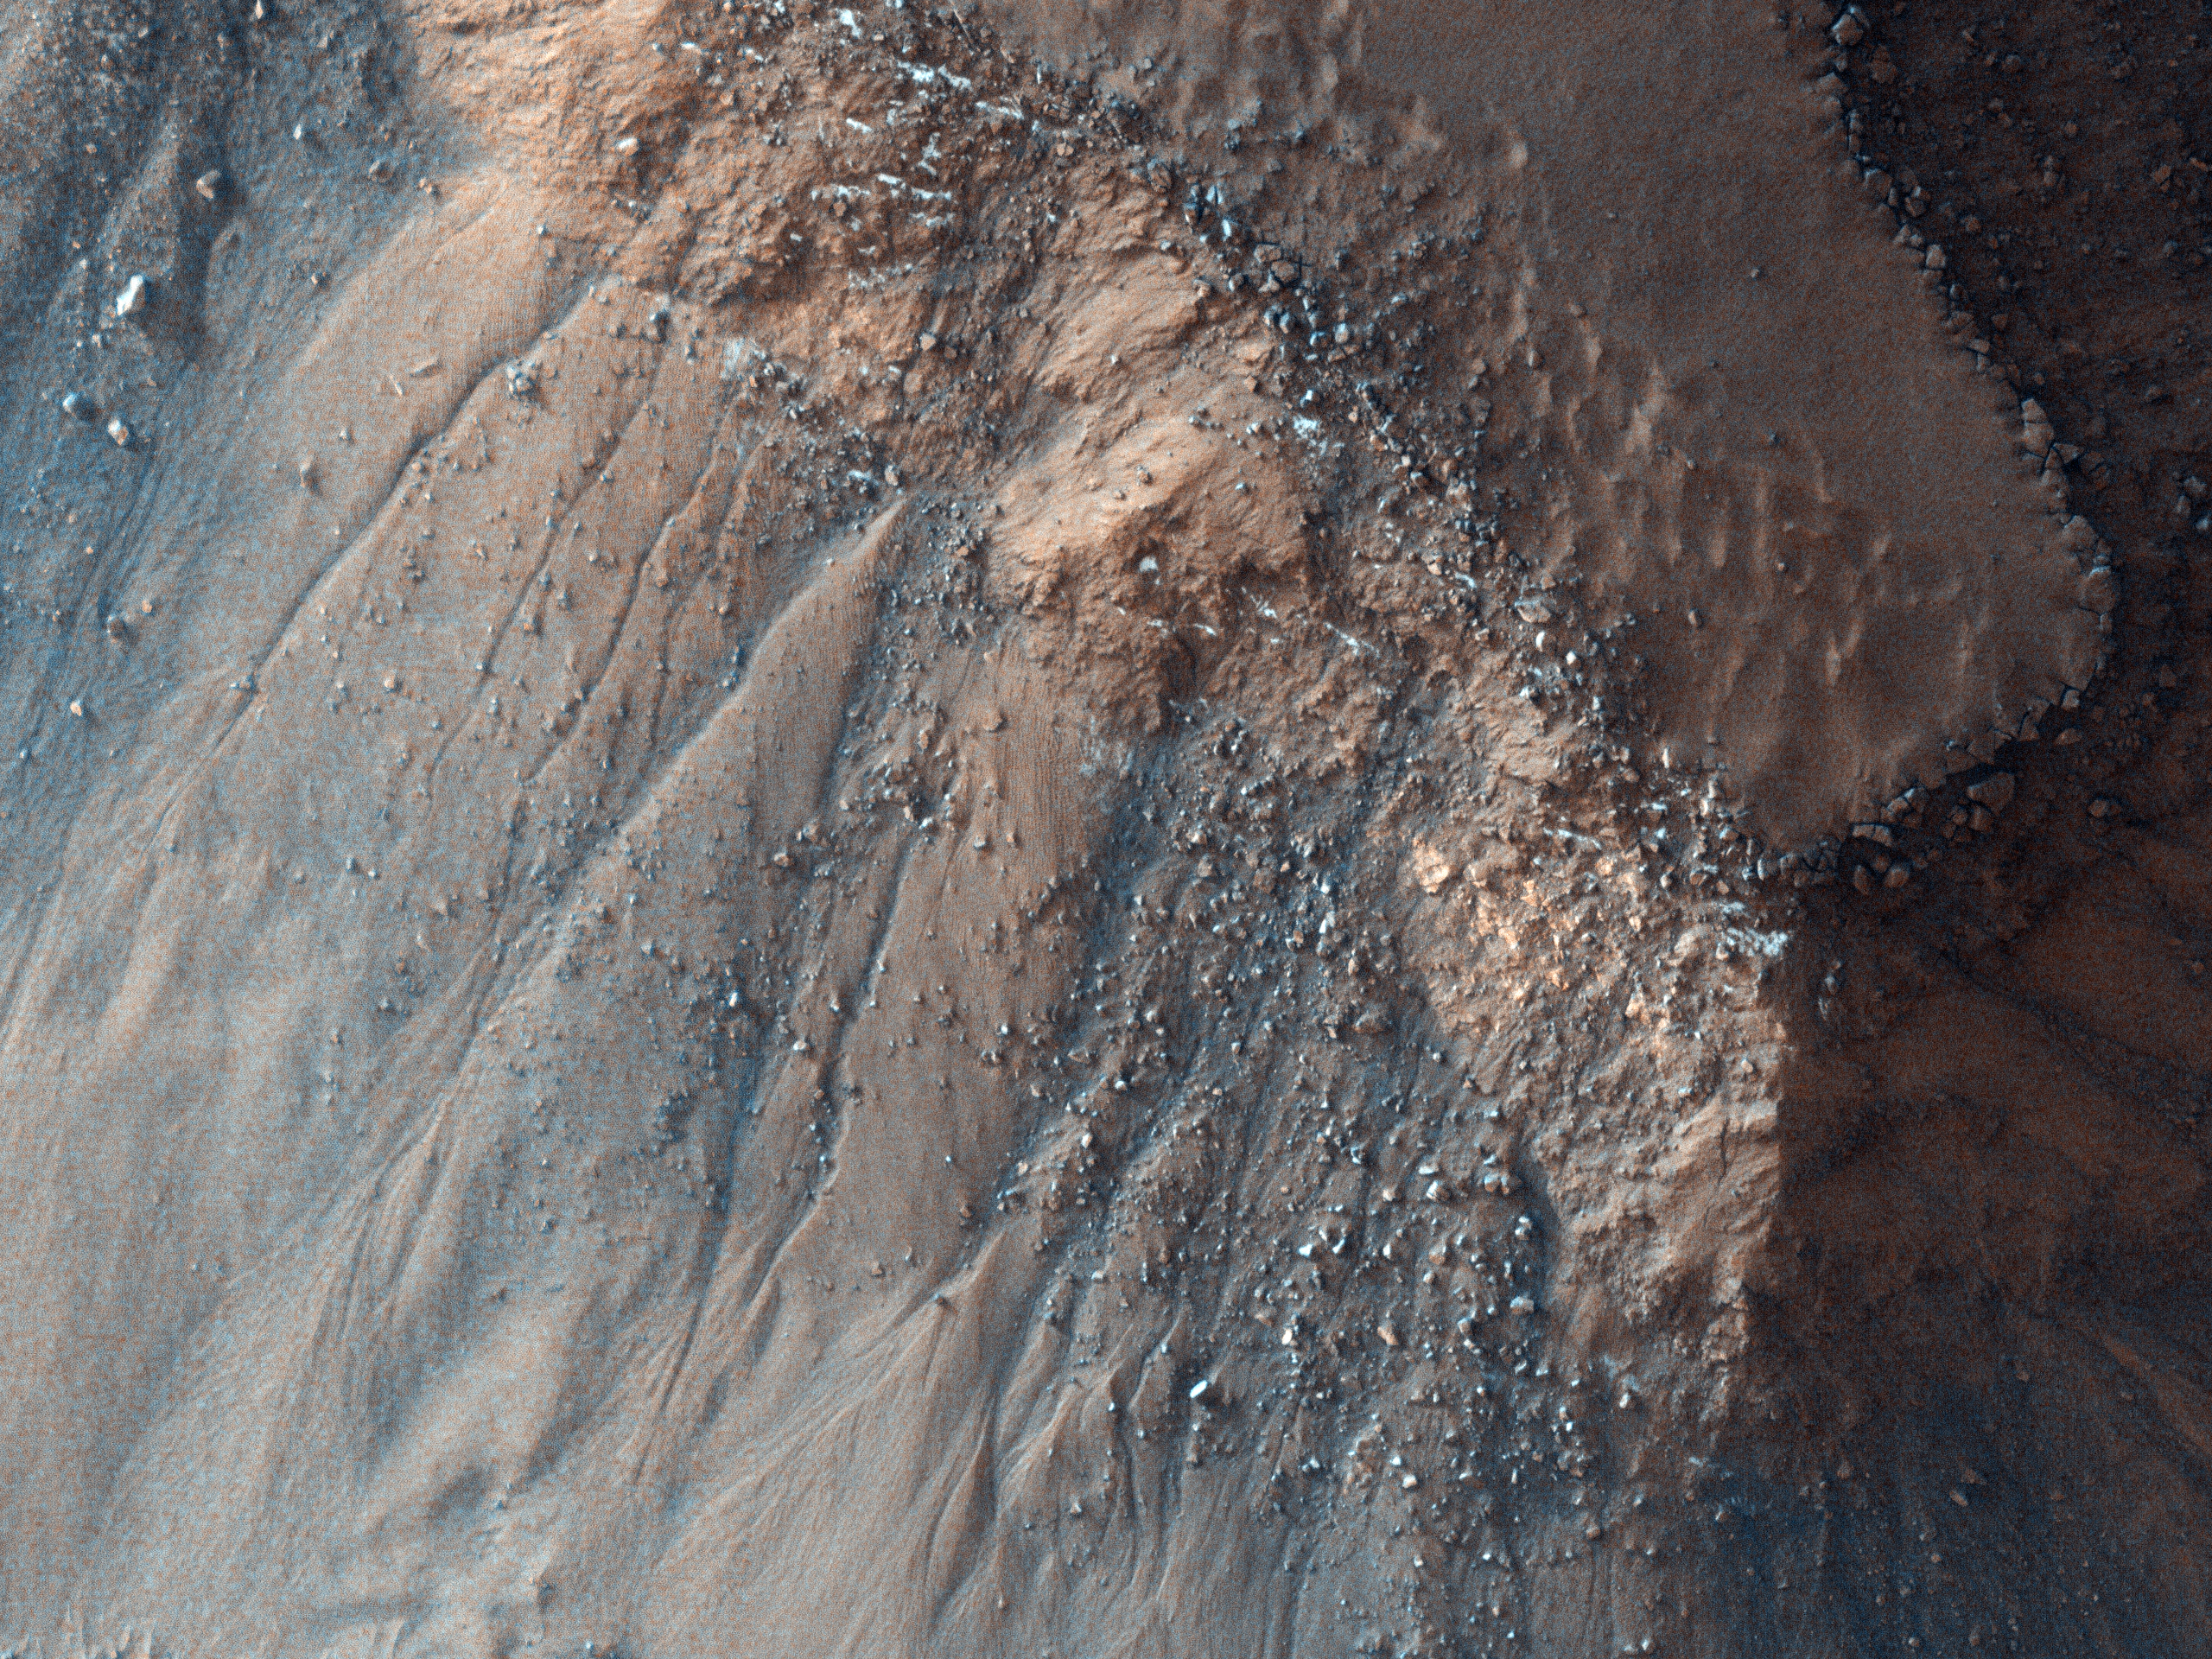

Gullies on Gorgonum Chaos Mesas

This observation from NASA’s Mars Reconnaissance Orbiter (MRO) shows part of Gorgonum Chaos, a large cluster of chaotic terrain found in the southern hemisphere.

Many regions of chaotic terrain are found at the head of large outflow channels that were scoured by ancient floods. Gorgonum Chaos is one region that is not associated with an outflow channel.

Chaotic terrain can form when subsurface volatiles (such as water) are catastrophically released and the overlying surface collapses. It is not known whether isolated chaotic terrain — such as that shown in this image — formed in the same way that the chaotic terrain near the outflow channels did. Wind erosion might play a role in their formation.

Gorgonum Chaos is an especially interesting area because gullies thought to have been eroded by liquid water are located on its mesas (see subimage). The gullies have a wide range of orientations and many appear to emanate from a distinct layer in the mesas (see subimage).

It is not known why gullies form on one slope rather than another, but insolation (amount of sunlight received), availability of water, and regional slope are possible contributing factors.

The University of Arizona, Tucson, operates the HiRISE camera, which was built by Ball Aerospace & Technologies Corp., Boulder, Colo. NASA’s Jet Propulsion Laboratory, a division of the California Institute of Technology, Pasadena, manages the Mars Reconnaissance Orbiter for the NASA Science Mission Directorate, Washington. Lockheed Martin Space Systems, Denver, is the spacecraft development and integration contractor for the project and built the spacecraft.

Credit: NASA/JPL-Caltech/University of Arizona